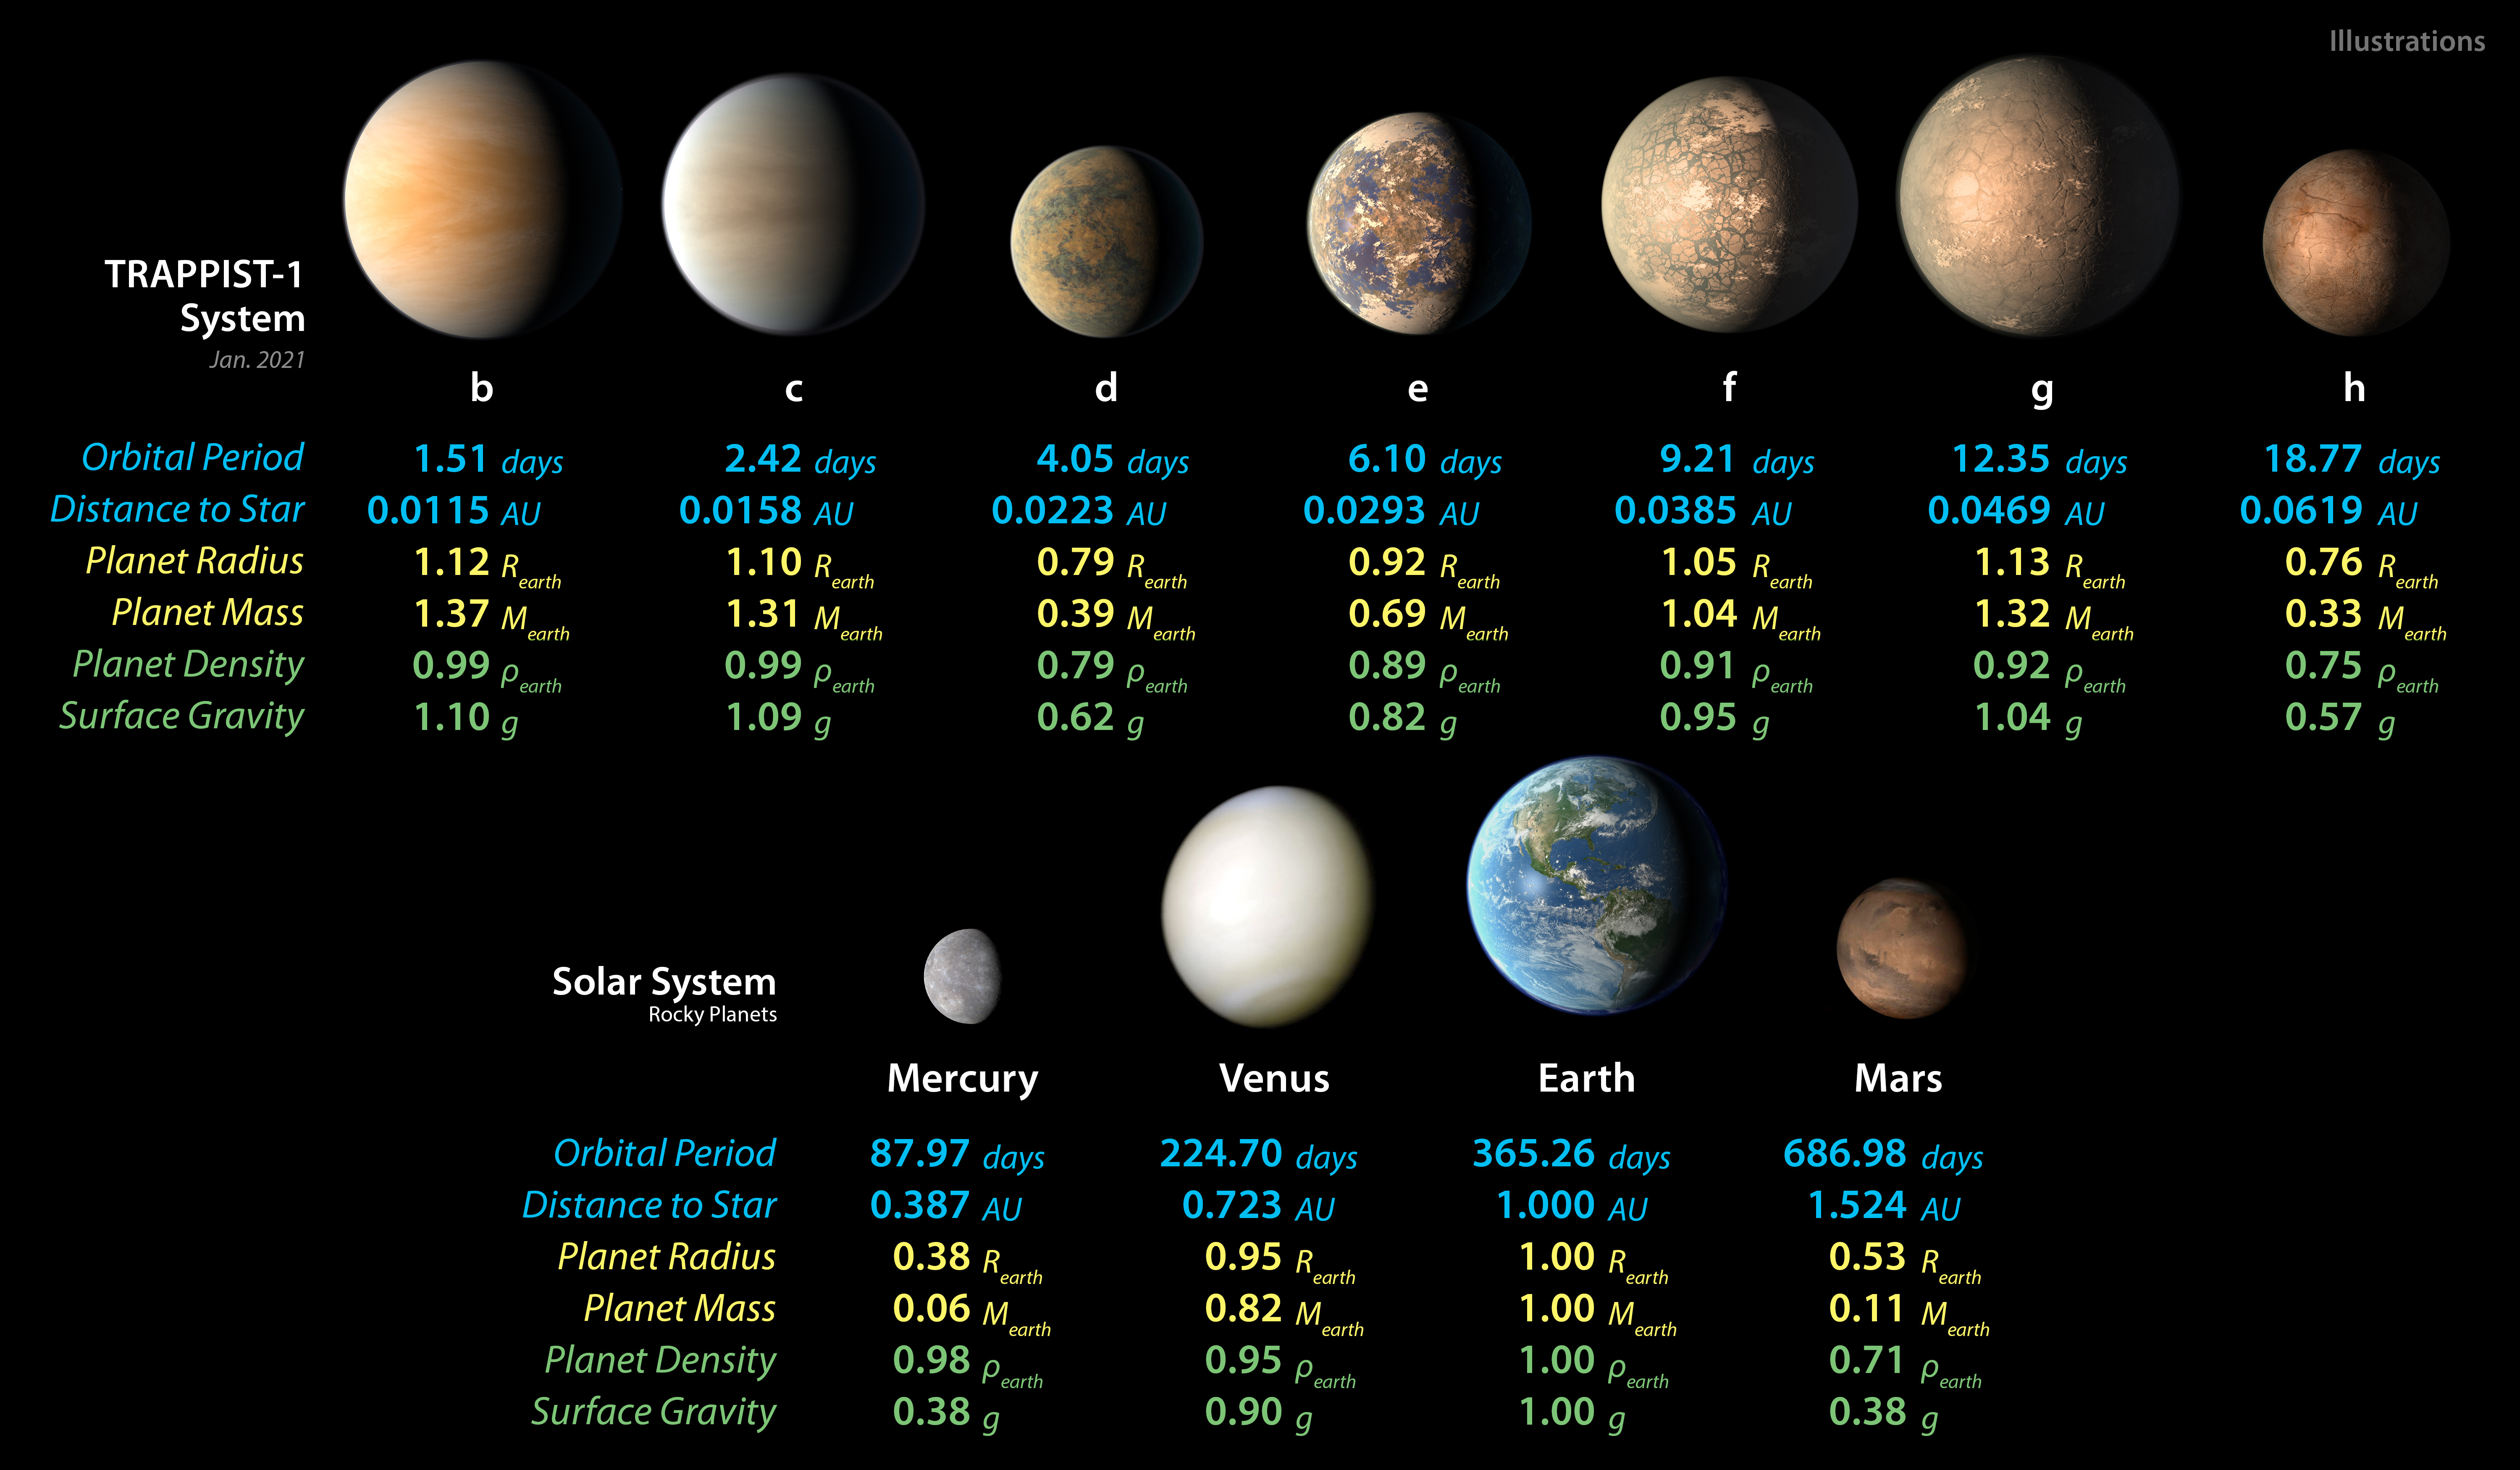

TRAPPIST-1 and Solar System Planet Stats

Detailed measurements of the physical properties of the seven rocky TRAPPIST-1 planets and the four terrestrial planets in our solar system help scientists find similarities and differences between the two planet families.

Credit: NASA/JPL-Caltech